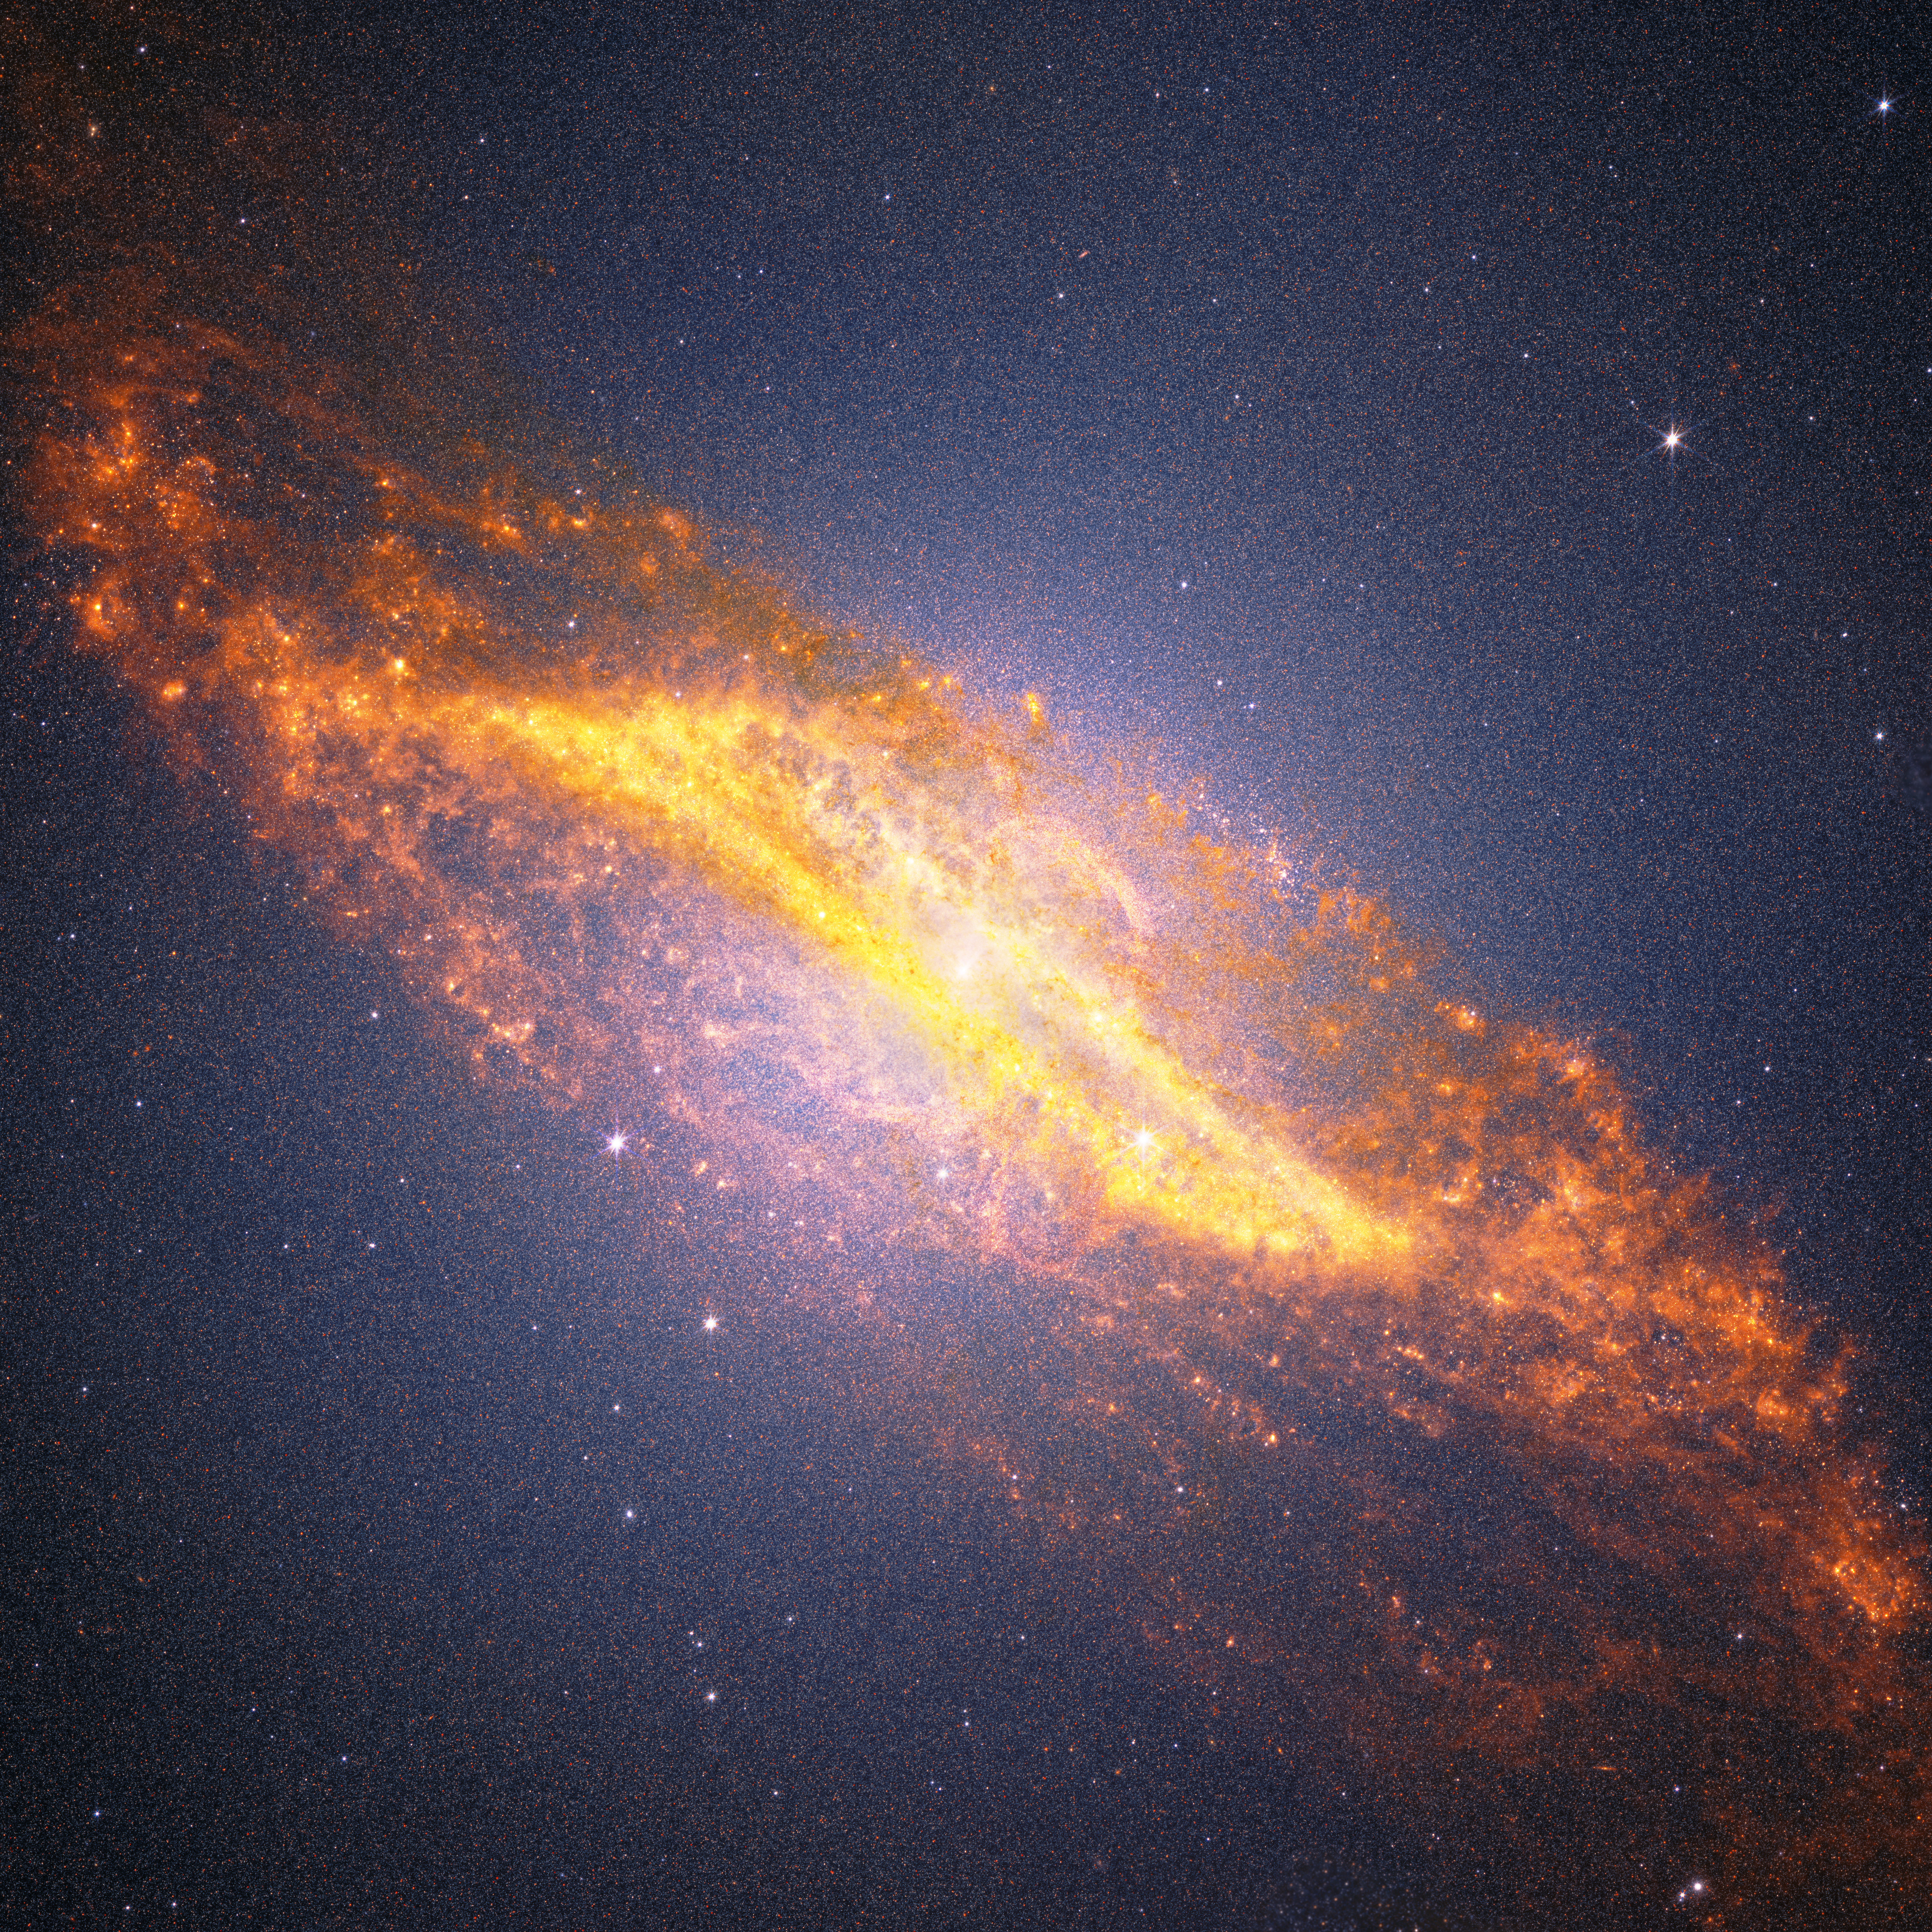

Centaurus A Crop (NIRCam and MIRI Image)

This combined view of Centaurus A from NASA’s James Webb Space Telescope pairs observations from the Near-Infrared Camera (NIRCam) and Mid-Infrared Instrument (MIRI). Webb’s infrared vision exposes a warped disk of gas and dust left behind by a collision with another galaxy billions of years ago.

What may first appear as a grainy glow is actually a dense field of millions of individually resolved stars. By distinguishing different generations of stars embedded throughout the dusty center, Webb gives astronomers new clues to the galaxy’s history and the processes that continue to shape it.

Credit: Image: NASA, ESA, CSA, STScI; Image Processing: Alyssa Pagan (STScI), Joseph DePasquale (STScI), Macarena Garcia Marin (ESA Office at STScI)